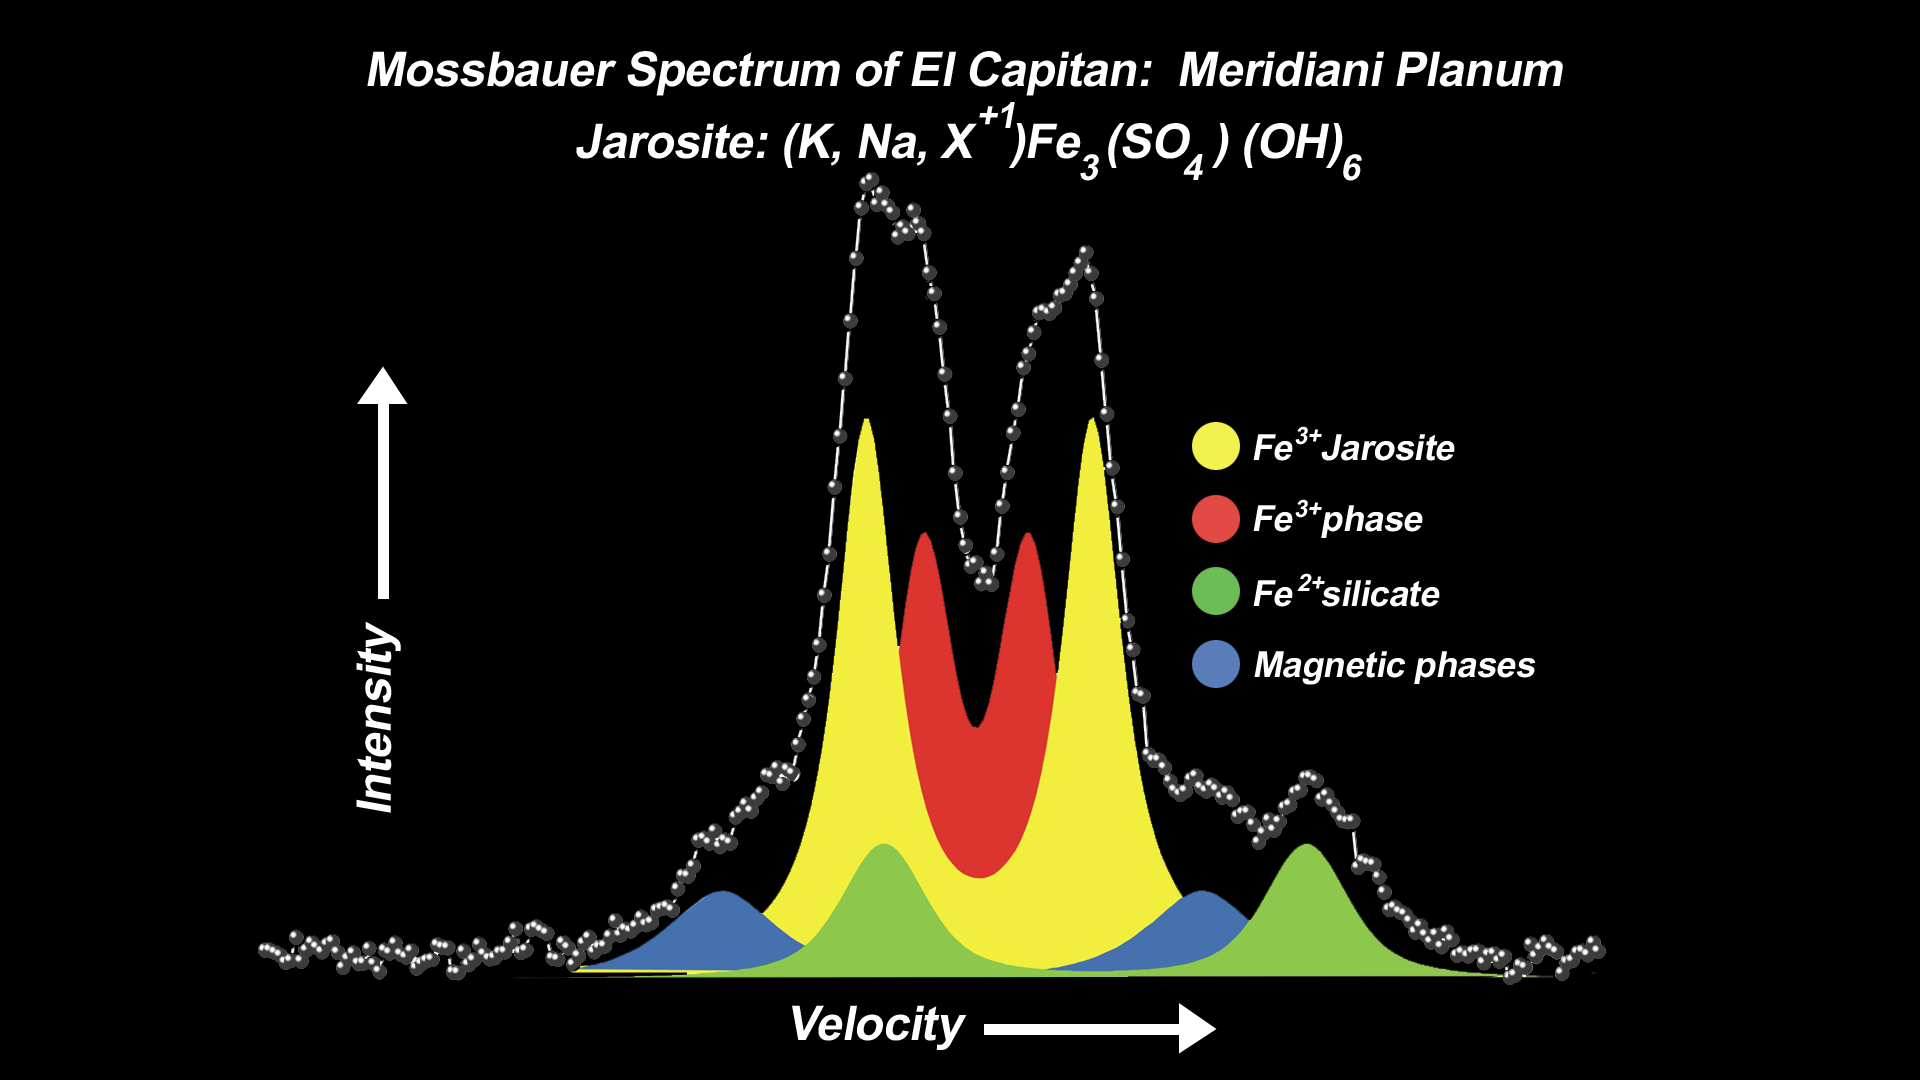

Mineral Tells Tale of Watery Past

This spectrum, taken by the Mars Exploration Rover Opportunity’s Moessbauer spectrometer, shows the presence of an iron-bearing mineral called jarosite in the collection of rocks dubbed “El Capitan.” “El Capitan” is located within the rock outcrop that lines the inner edge of the small crater where Opportunity landed. The pair of yellow peaks specifically indicates a jarosite phase, which contains water in the form of hydroxyl as a part of its structure. These data suggest water-driven processes exist on Mars. Three other phases are also identified in this spectrum: a magnetic phase (blue), attributed to an iron-oxide mineral; a silicate phase (green), indicative of minerals containing double-ionized iron (Fe 2+); and a third phase (red) of minerals with triple-ionized iron (Fe 3+).

Credit: NASA/JPL/University of Mainz